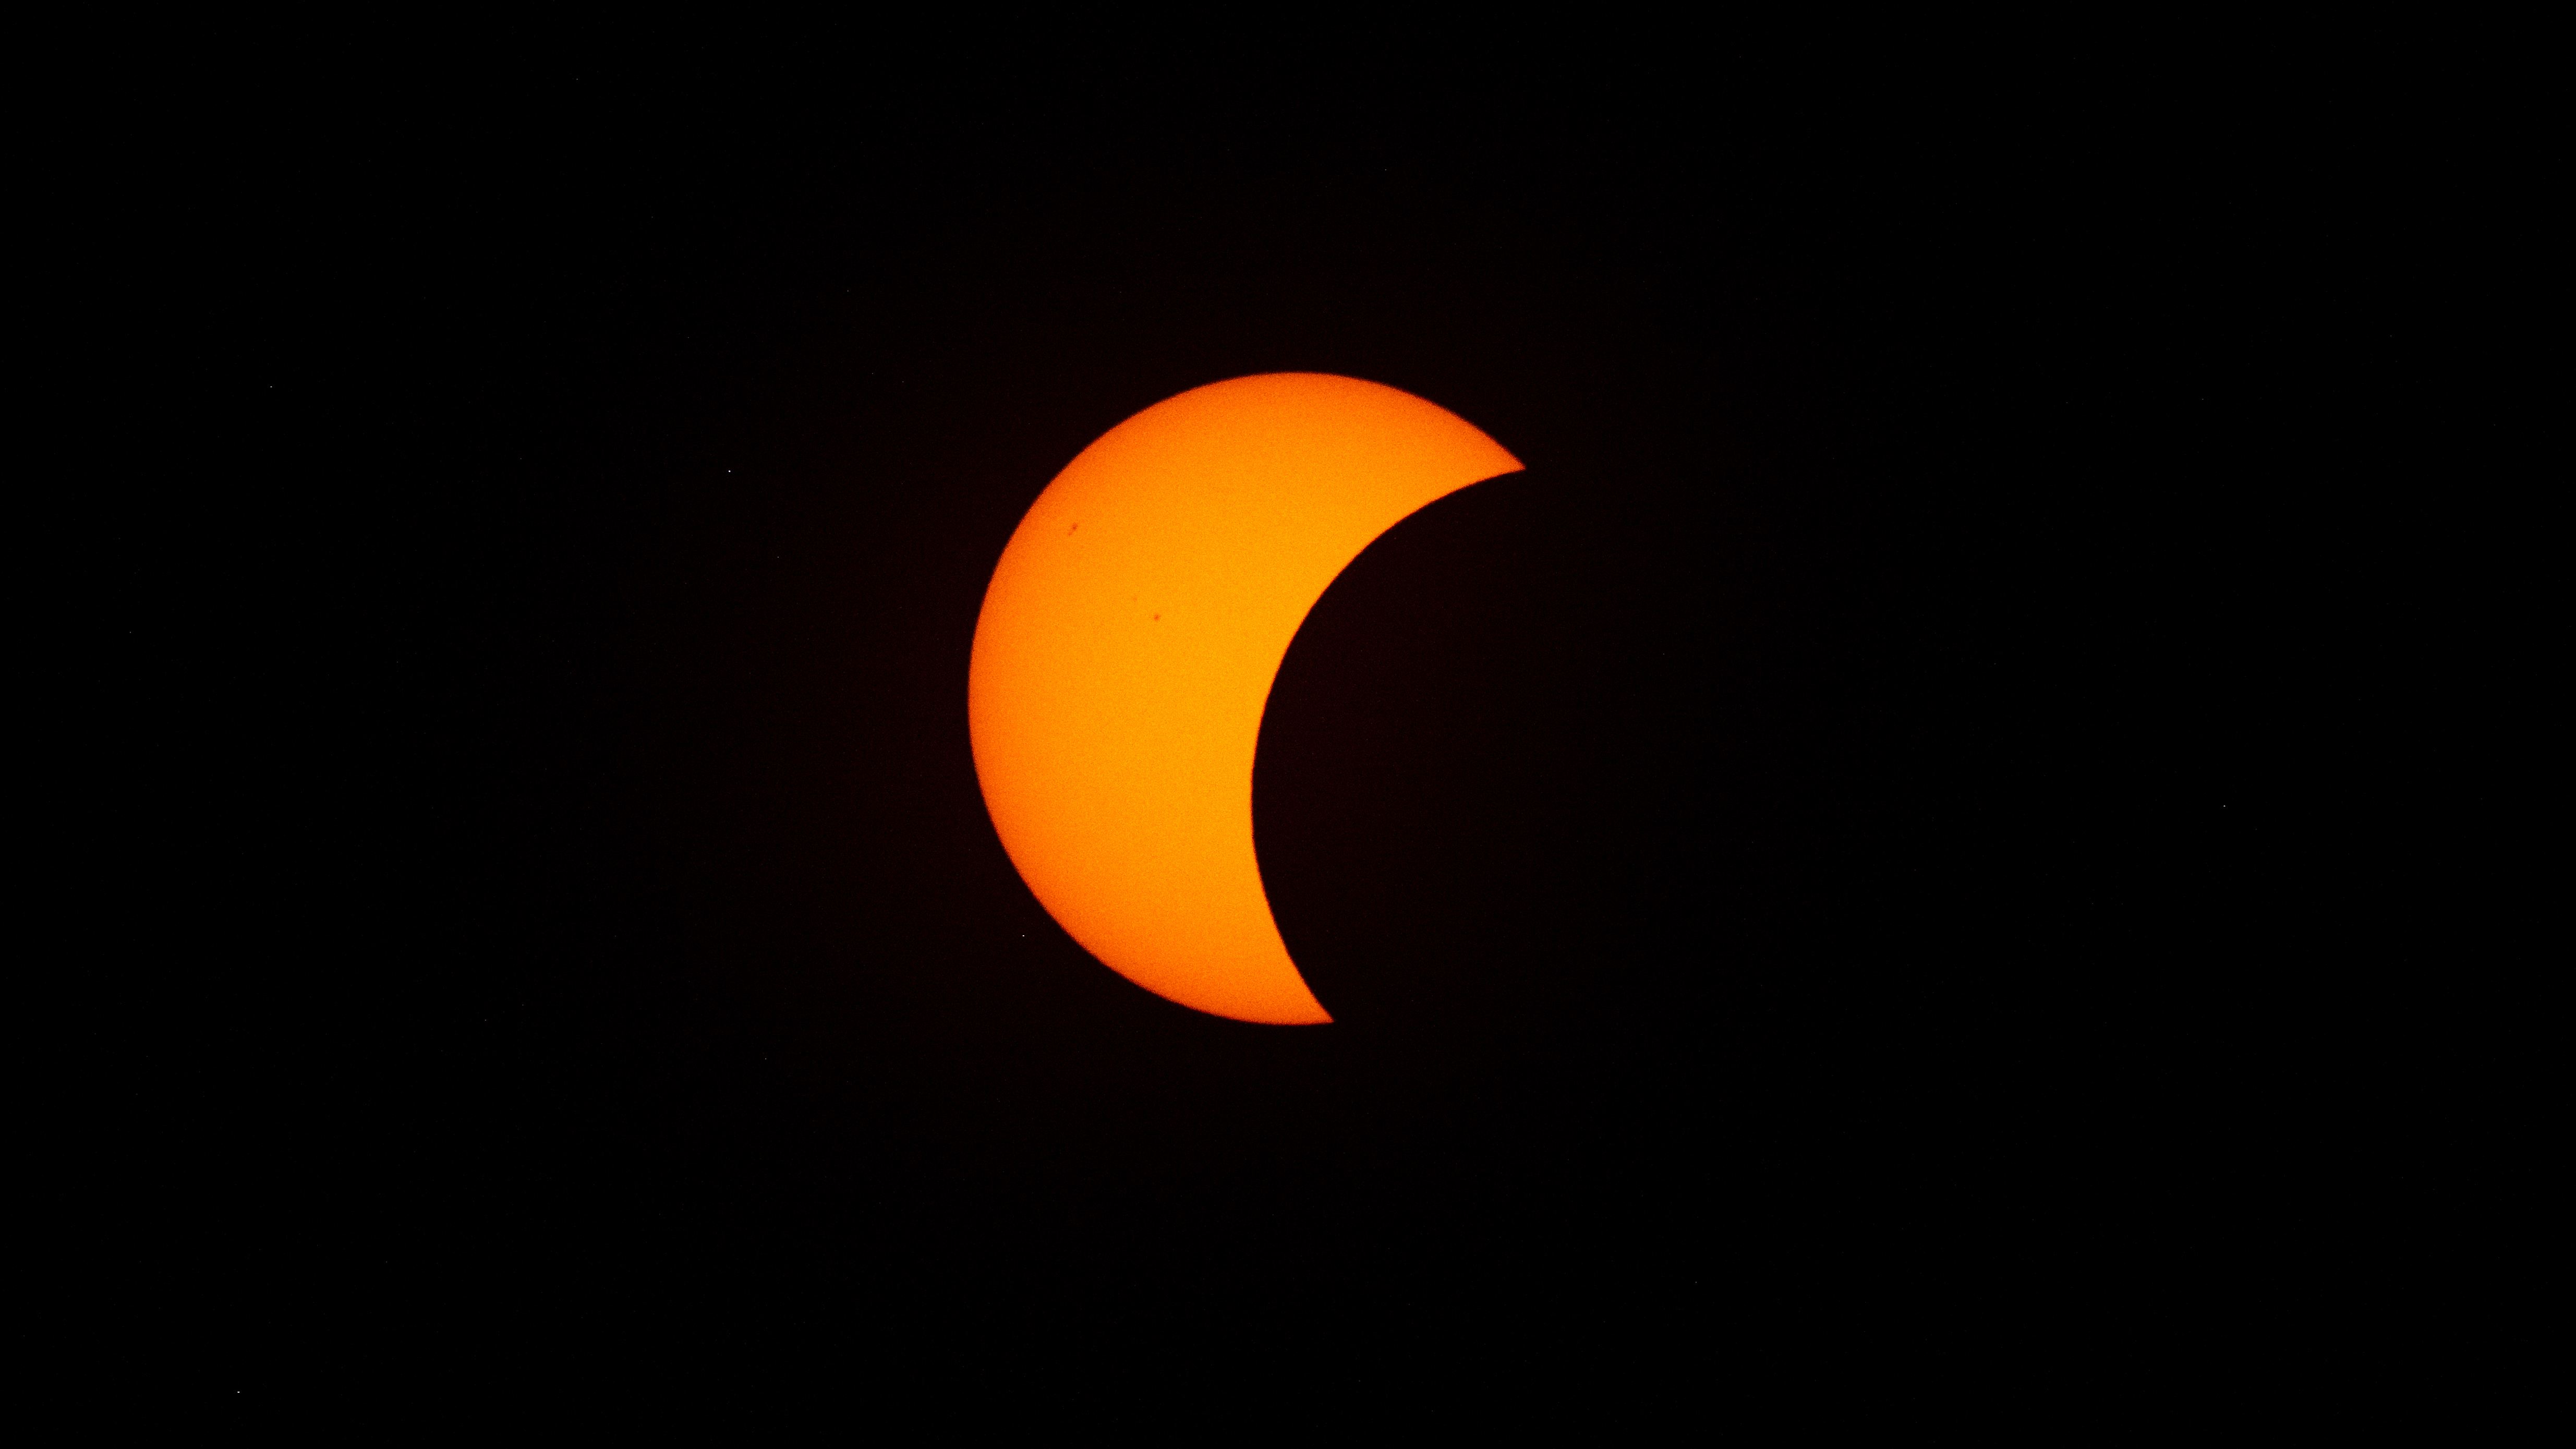

2026 Total Solar Eclipse

The Moon is seen passing in front of the Sun during a solar eclipse from San Millán de los Caballeros, Spain, Wednesday, Aug. 12, 2026. A total solar eclipse swept across parts of Greenland, Iceland, northern Russia, the Atlantic Ocean, Spain, and a small corner of Portugal. A partial eclipse was visible in parts of the U.S., most of Canada, much of Europe, and northwest Africa.

Credit: NASA/Bill Ingalls